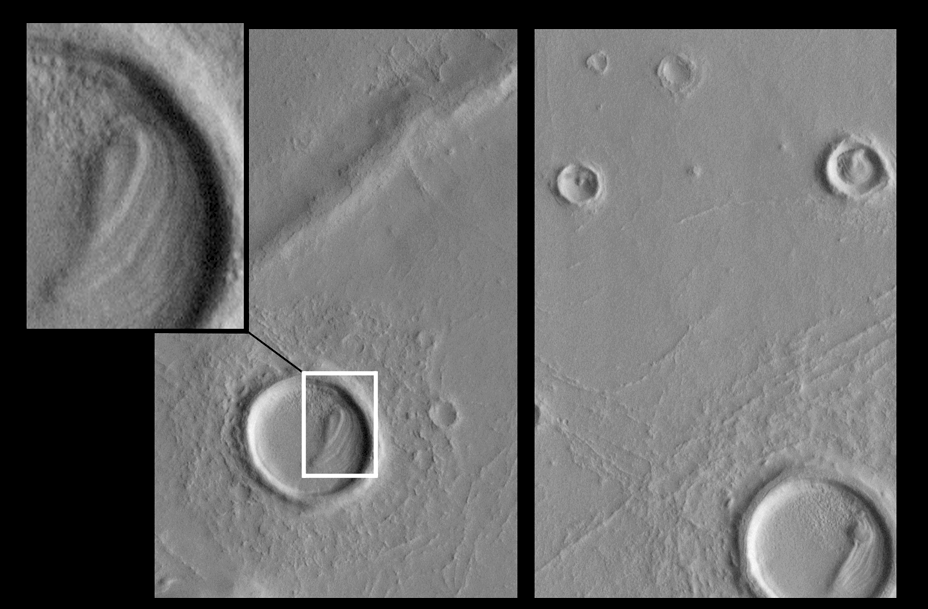

Eroded Layered Material in Southwest Utopia Planitia

Images from the Mars Global Surveyor (MGS) Mars Orbiter Camera (MOC) dramatically illustrate that many places on the red planet have outcrops of layered geologic materials. The two pictures above show the remains of layered material inside craters in southwestern Utopia Planitia (see inset for detailed view). These remnant layers indicate that the craters–and perhaps the plains that surround them–were once buried beneath a deposit that has since been eroded away. This theme of layered outcrops and exhumed craters appears to be one of the dominant observations that MGS MOC has made–to date–about Mars. The origin and composition of the layered material–and its ultimate fate once it was largely eroded away–are unknown.

Each of the two pictures shown here covers an area about 4 kilometers (2.5 miles) by 6.3 kilometers (3.9 miles). Illumination is from the lower right. These are subframes of a single MOC image acquired in July 1998 during the MGS Science Phasing Orbits imaging campaign. This figure was presented at the 30th Lunar and Planetary Science Conference in Houston, Texas, March 1999.

Malin Space Science Systems and the California Institute of Technology built the MOC using spare hardware from the Mars Observer mission. MSSS operates the camera from its facilities in San Diego, CA. The Jet Propulsion Laboratory’s Mars Surveyor Operations Project operates the Mars Global Surveyor spacecraft with its industrial partner, Lockheed Martin Astronautics, from facilities in Pasadena, CA and Denver, CO.

Credit: NASA/JPL/MSSS